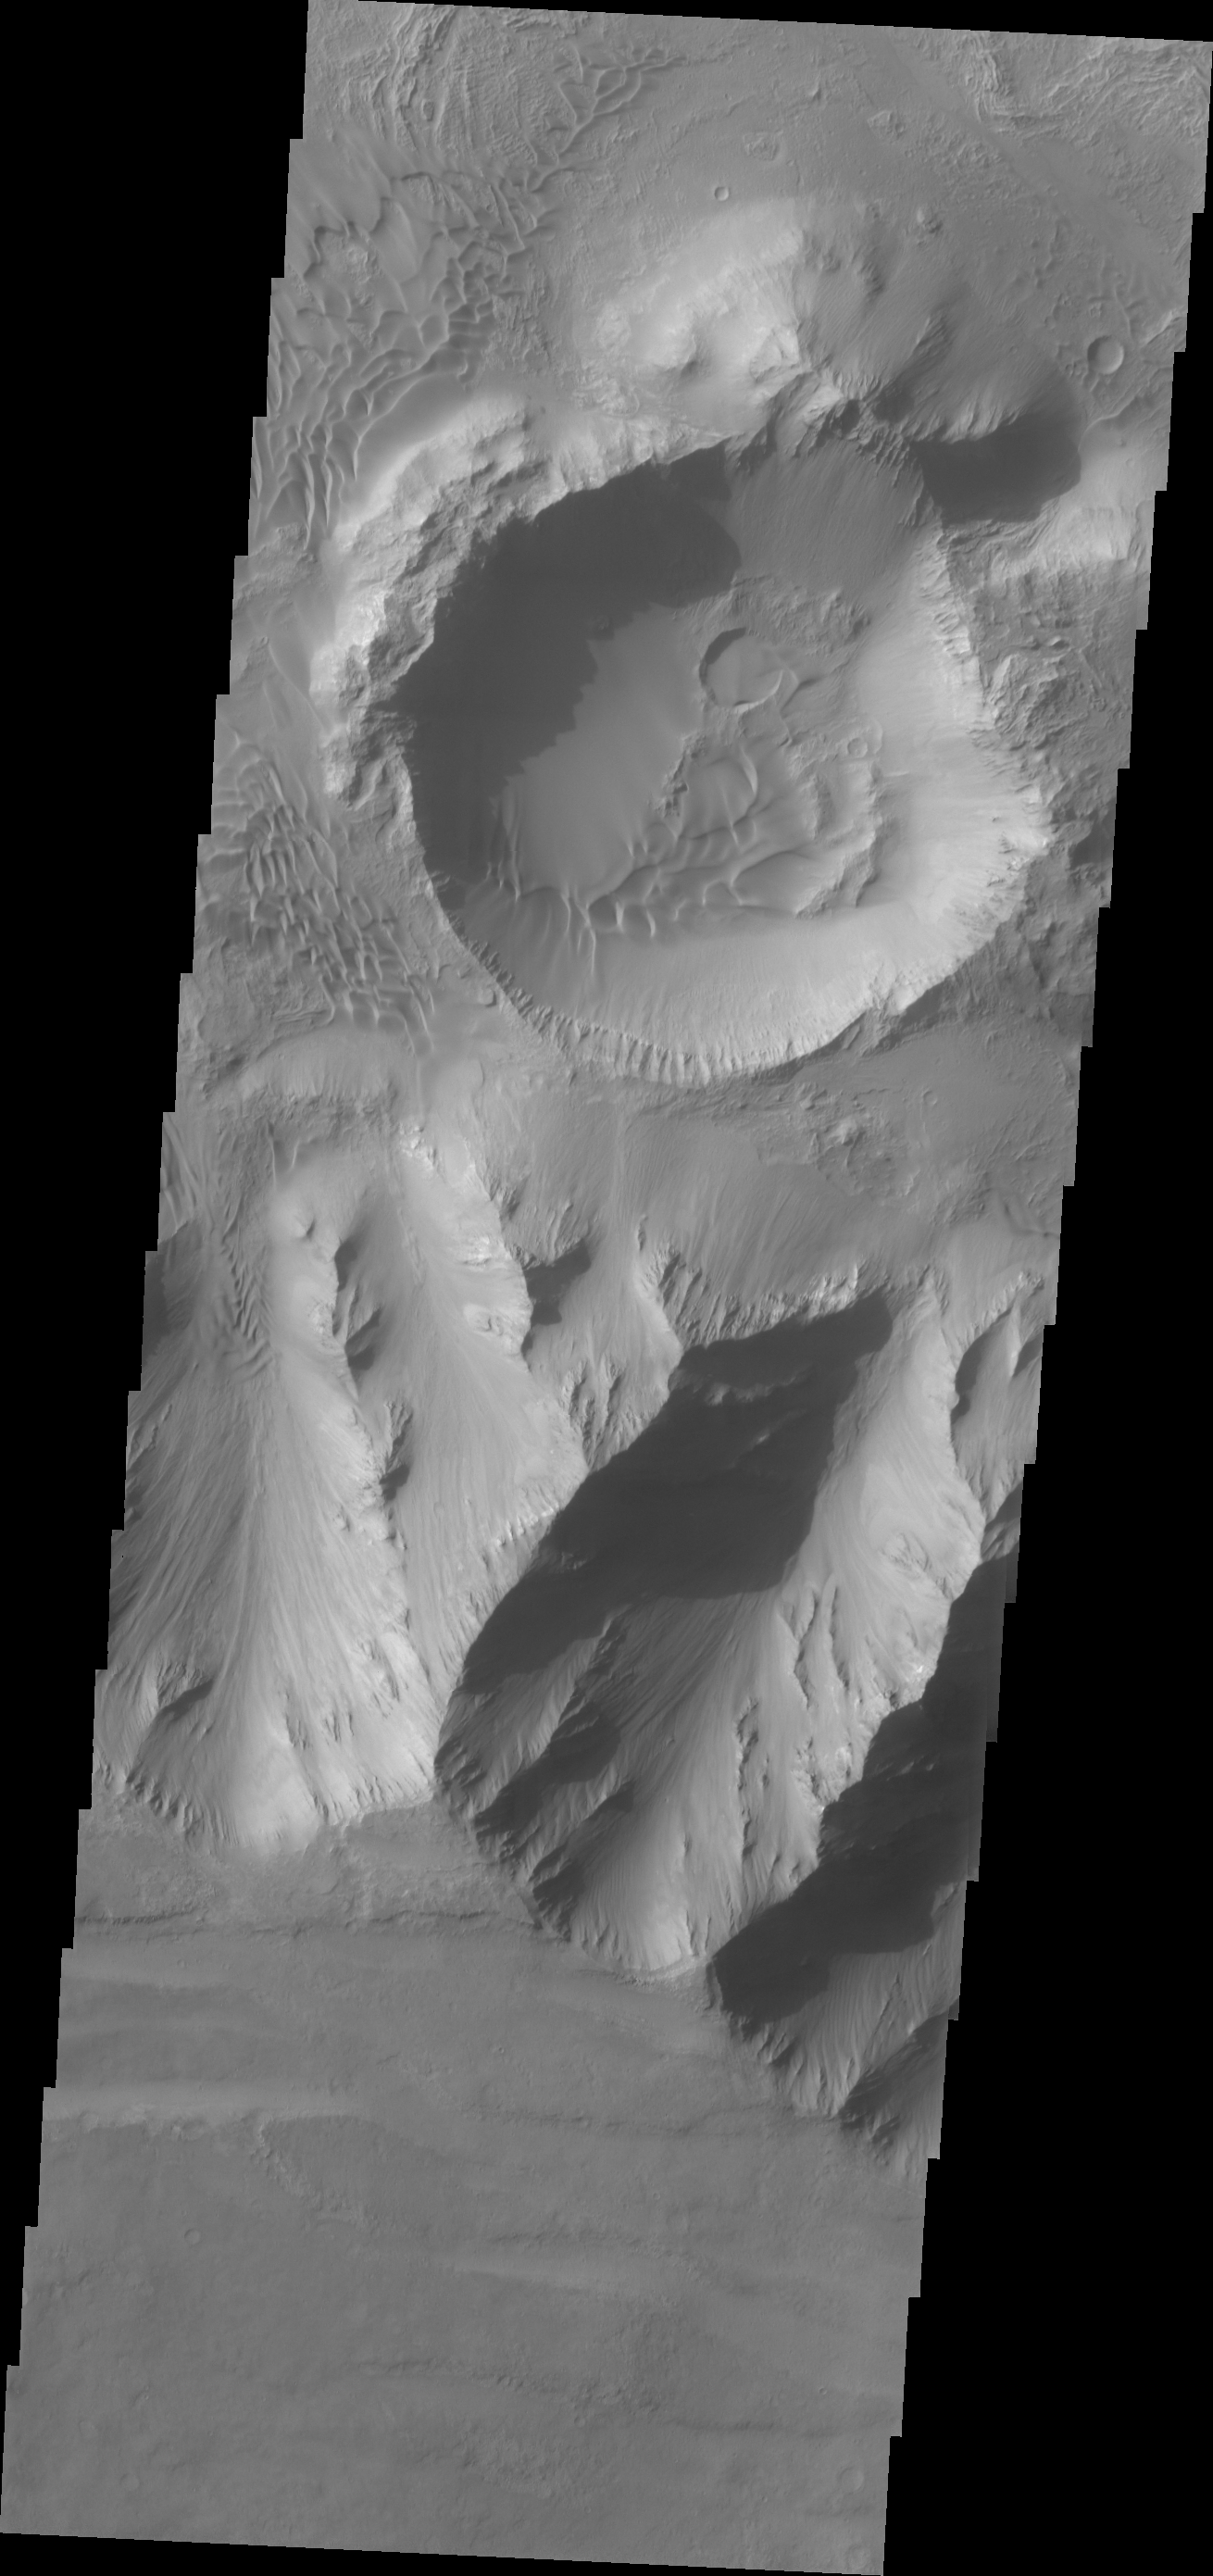

Investigating Mars: Coprates Chasma

Coprates Chasma is one of the numerous canyons that make up Valles Marineris. The chasma stretches for 960 km (600 miles) from Melas Chasma to the west and Capri Chasma to the east. Landslide deposits, layered materials and sand dunes cover a large portion of the chasma floor. This image is located in eastern Coprates Chasma. The plateau above the chasma is visible in this image. The cliff face is very steep, with the elevation dropping over 3 miles from the plateau to the canyon floor. Craters are relatively rare on the chasma floor, the one in this image is fairly large. The crater rim has affected winds in this region, causing the interior dunes within the crater as well as the dunes outside the crater rim.

The Odyssey spacecraft has spent over 15 years in orbit around Mars, circling the planet more than 69000 times. It holds the record for longest working spacecraft at Mars. THEMIS, the IR/VIS camera system, has collected data for the entire mission and provides images covering all seasons and lighting conditions. Over the years many features of interest have received repeated imaging, building up a suite of images covering the entire feature. From the deepest chasma to the tallest volcano, individual dunes inside craters and dune fields that encircle the north pole, channels carved by water and lava, and a variety of other feature, THEMIS has imaged them all. For the next several months the image of the day will focus on the Tharsis volcanoes, the various chasmata of Valles Marineris, and the major dunes fields. We hope you enjoy these images!

Credit: NASA/JPL-Caltech/ASU